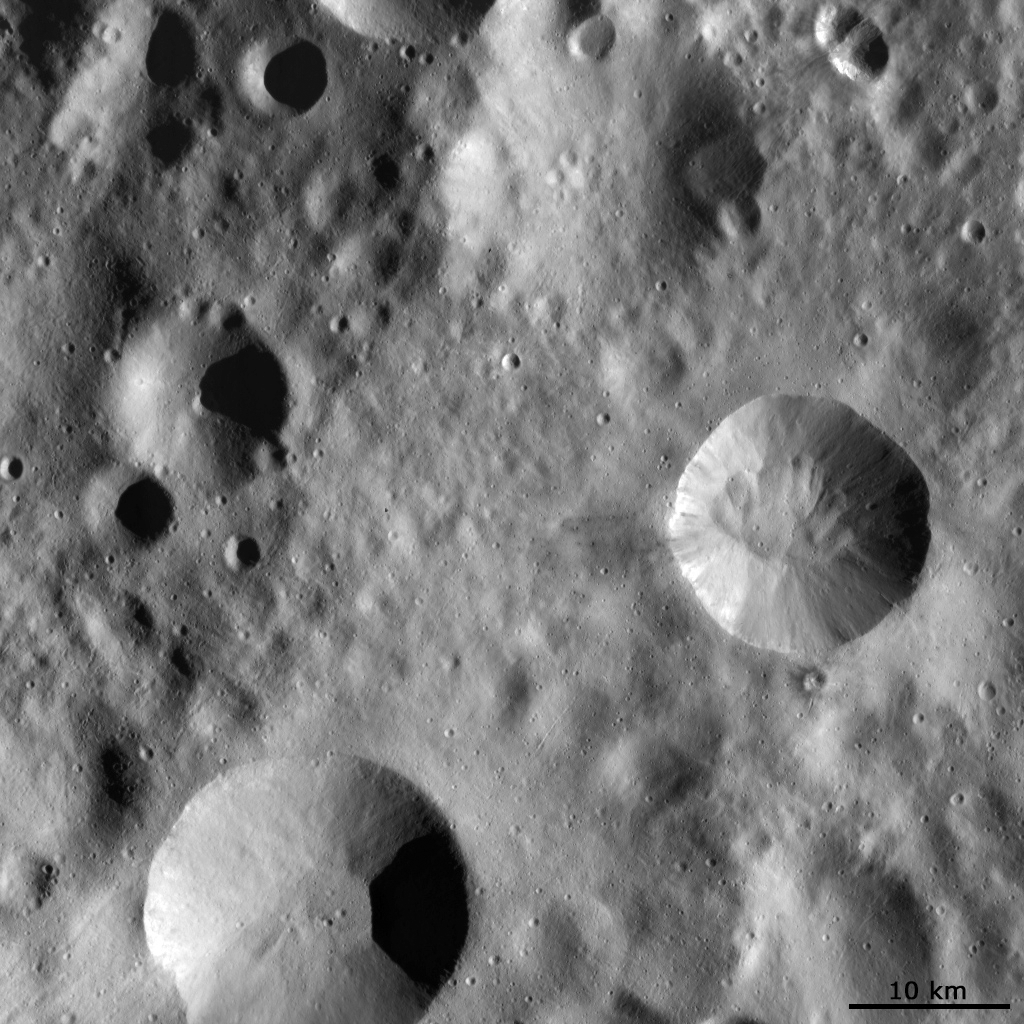

Impact Craters with Different Preservation States

This Dawn FC (framing camera) image shows four large impact craters close to one another on Vesta’s surface. Interestingly, each of these four has a distinct preservation state. The crater on the right is the freshest: its rim is clear and sharp and material can be distinctly seen slumping into the center of the crater. The crater in the bottom is partially degraded: its rim is less clear and more rounded and material slumping into the center is only somewhat visible. The crater on the left is more degraded again: its rim is less distinct and very rounded and there is no slumping material visible. It has also has been partially covered by some younger impacts. The crater in the top is the most degraded: its rim is extremely rounded and it has been well covered by many younger impacts. It is so degraded that it may be called a ruin crater. It is clear from this image that as craters get older their rims get less sharp and more rounded, slumping material blends in with the rest of the material on Vesta’s surface and the number of younger impacts increases.

This image is in Vesta’s Bellicia quadrangle and the center latitude and longitude of the image is 43.6°N, 83.6°E. NASA’s Dawn spacecraft obtained this image with its framing camera on October 16th 2011. This image was taken through the camera’s clear filter. The distance to the surface of Vesta is 702 km and the image has a resolution of about 70 meters per pixel. This image was acquired during the HAMO (High Altitude Mapping Orbit) phase of the mission.

The Dawn mission to Vesta and Ceres is managed by NASA’s Jet Propulsion Laboratory, a division of the California Institute of Technology in Pasadena, for NASA’s Science Mission Directorate, Washington D.C. UCLA is responsible for overall Dawn mission science. Dawn’s VIR was provided by ASI, the Italian Space Agency and is managed by INAF, Italy’s National Institute for Astrophysics, in collaboration with Selex Galileo, where it was built.

Credit: NASA/JPL-Caltech/UCLA/MPS/DLR/IDA